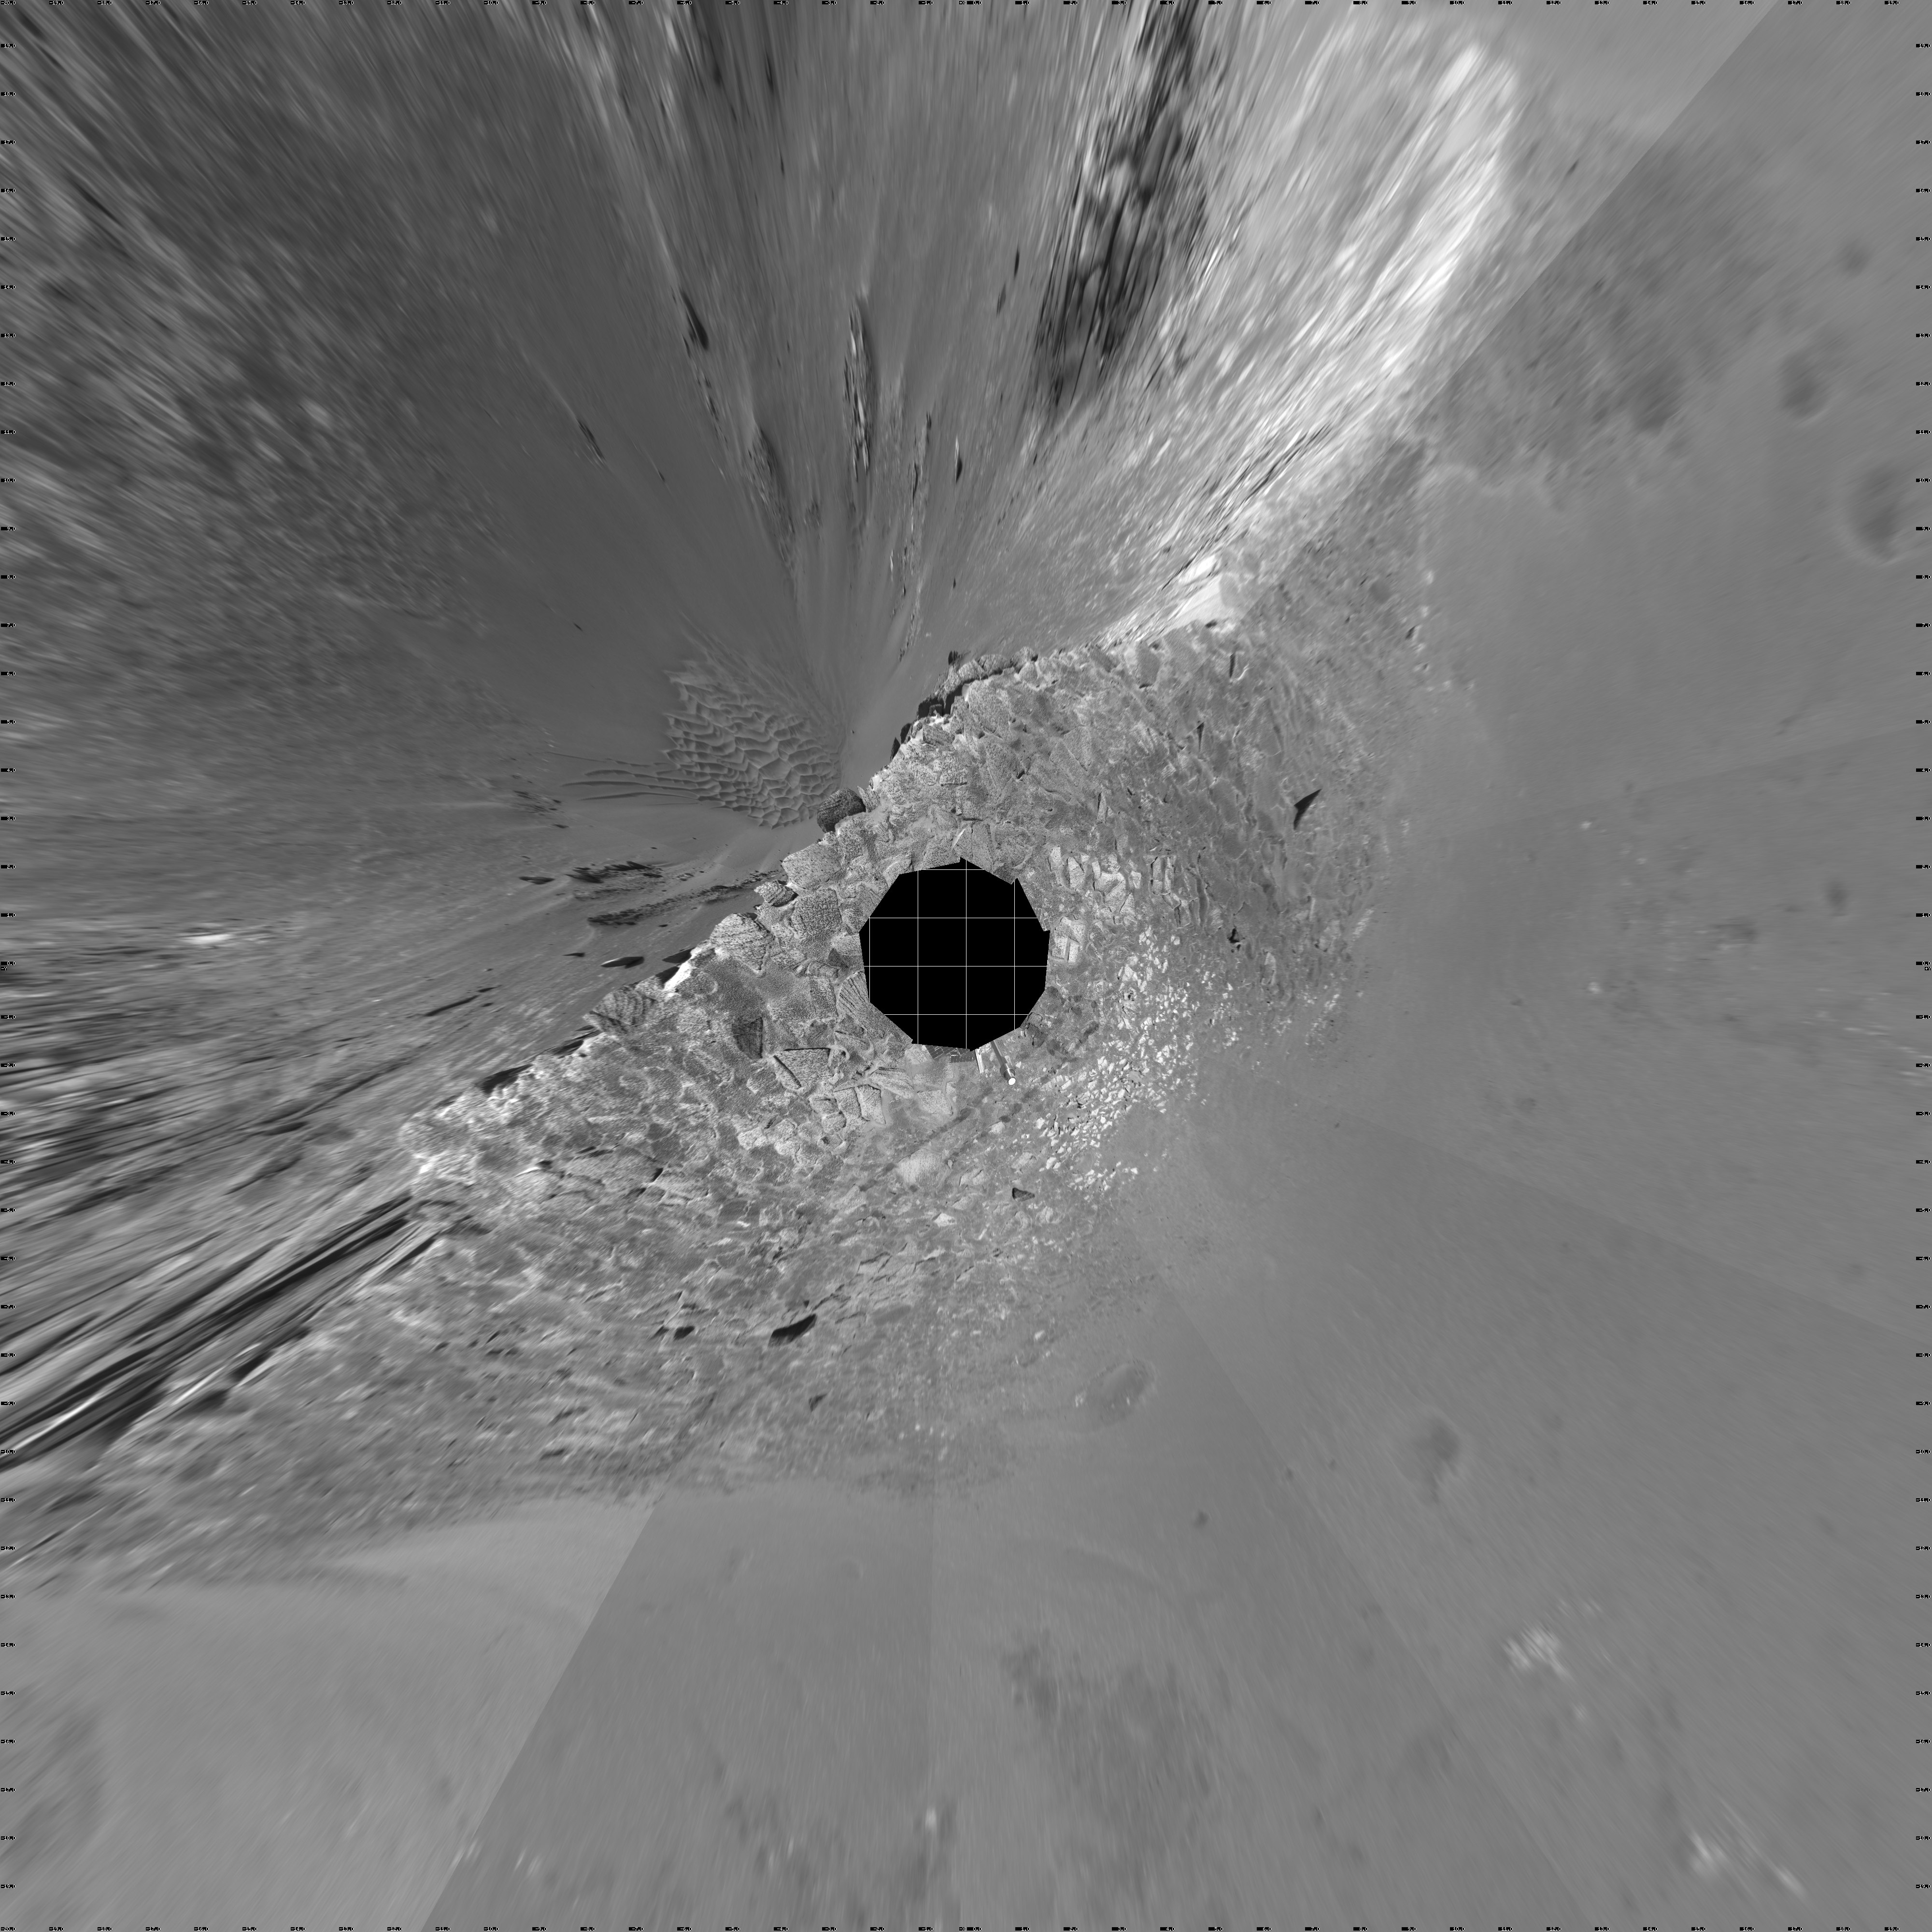

‘Endurance’ Untouched (vertical)

This navigation camera mosaic, created from images taken by NASA’s Mars Exploration Rover Opportunity on sols 115 and 116 (May 21 and 22, 2004) provides a dramatic view of “Endurance Crater.” The rover engineering team carefully plotted the safest path into the football field-sized crater, eventually easing the rover down the slopes around sol 130 (June 12, 2004). To the upper left of the crater sits the rover’s protective heatshield, which sheltered Opportunity as it passed through the martian atmosphere. The 360-degree view is presented in a vertical projection, with geometric and radiometric seam correction.

Credit: NASA/JPL